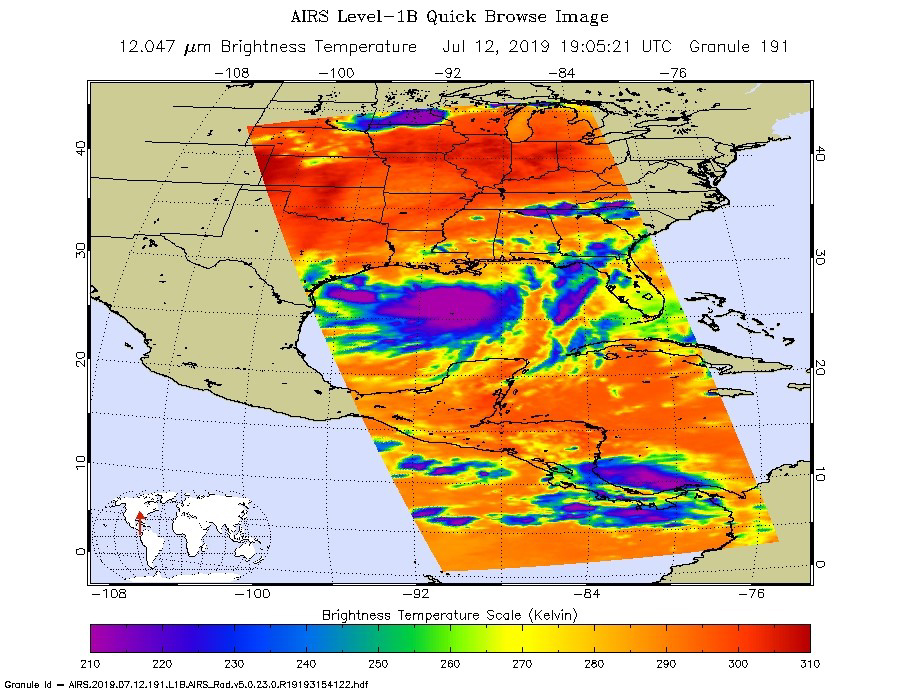

NASA’s AIRS Images Tropical Storm Barry Before Landfall

NASA’s AIRS instrument imaged Tropical Storm Barry on the afternoon of July 12, 2019, a day before the storm is expected to make landfall on the Louisiana Coast.

The infrared image shows very cold clouds that have been carried high into the atmosphere by deep thunderstorms in purple. These clouds are associated with heavy rainfall. Warmer areas with shallower rain clouds are shown in blue and green. And the orange and red areas represent mostly cloud-free air.

AIRS, in conjunction with the Advanced Microwave Sounding Unit (AMSU), senses emitted infrared and microwave radiation from Earth to provide a three-dimensional look at Earth’s weather and climate. Working in tandem, the two instruments make simultaneous observations down to Earth’s surface. With more than 2,000 channels sensing different regions of the atmosphere, the system creates a global, three-dimensional map of atmospheric temperature and humidity, cloud amounts and heights, greenhouse gas concentrations and many other atmospheric phenomena. Launched into Earth orbit in 2002, the AIRS and AMSU instruments fly onboard NASA’s Aqua spacecraft and are managed by NASA’s Jet Propulsion Laboratory in Pasadena, California, under contract to NASA. JPL is a division of the Caltech.

Credit: NASA/JPL-Caltech